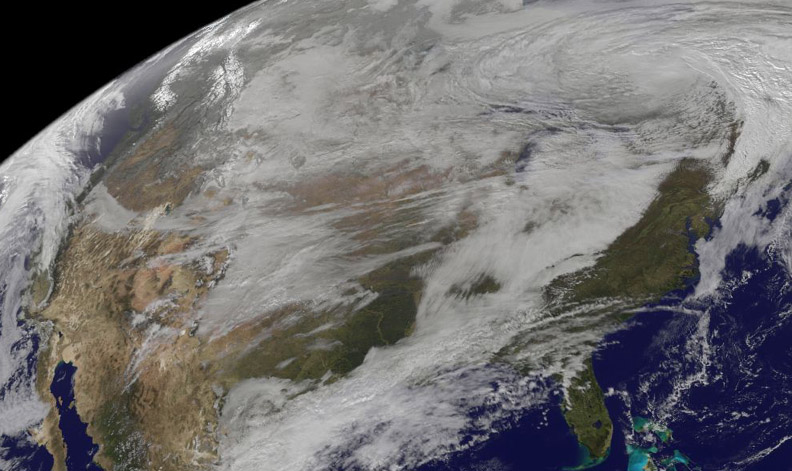

Satellite Shows U.S. Pre-Winter Wintry Outbreak

On Nov. 12, NOAA's GOES satellite showed the storm system that brought wintry weather entire U.S. centered near Ontario, Canada. Snow is visible in the U.S. and Canadian Rockies.

Credit: NASA/NOAA GOES Project